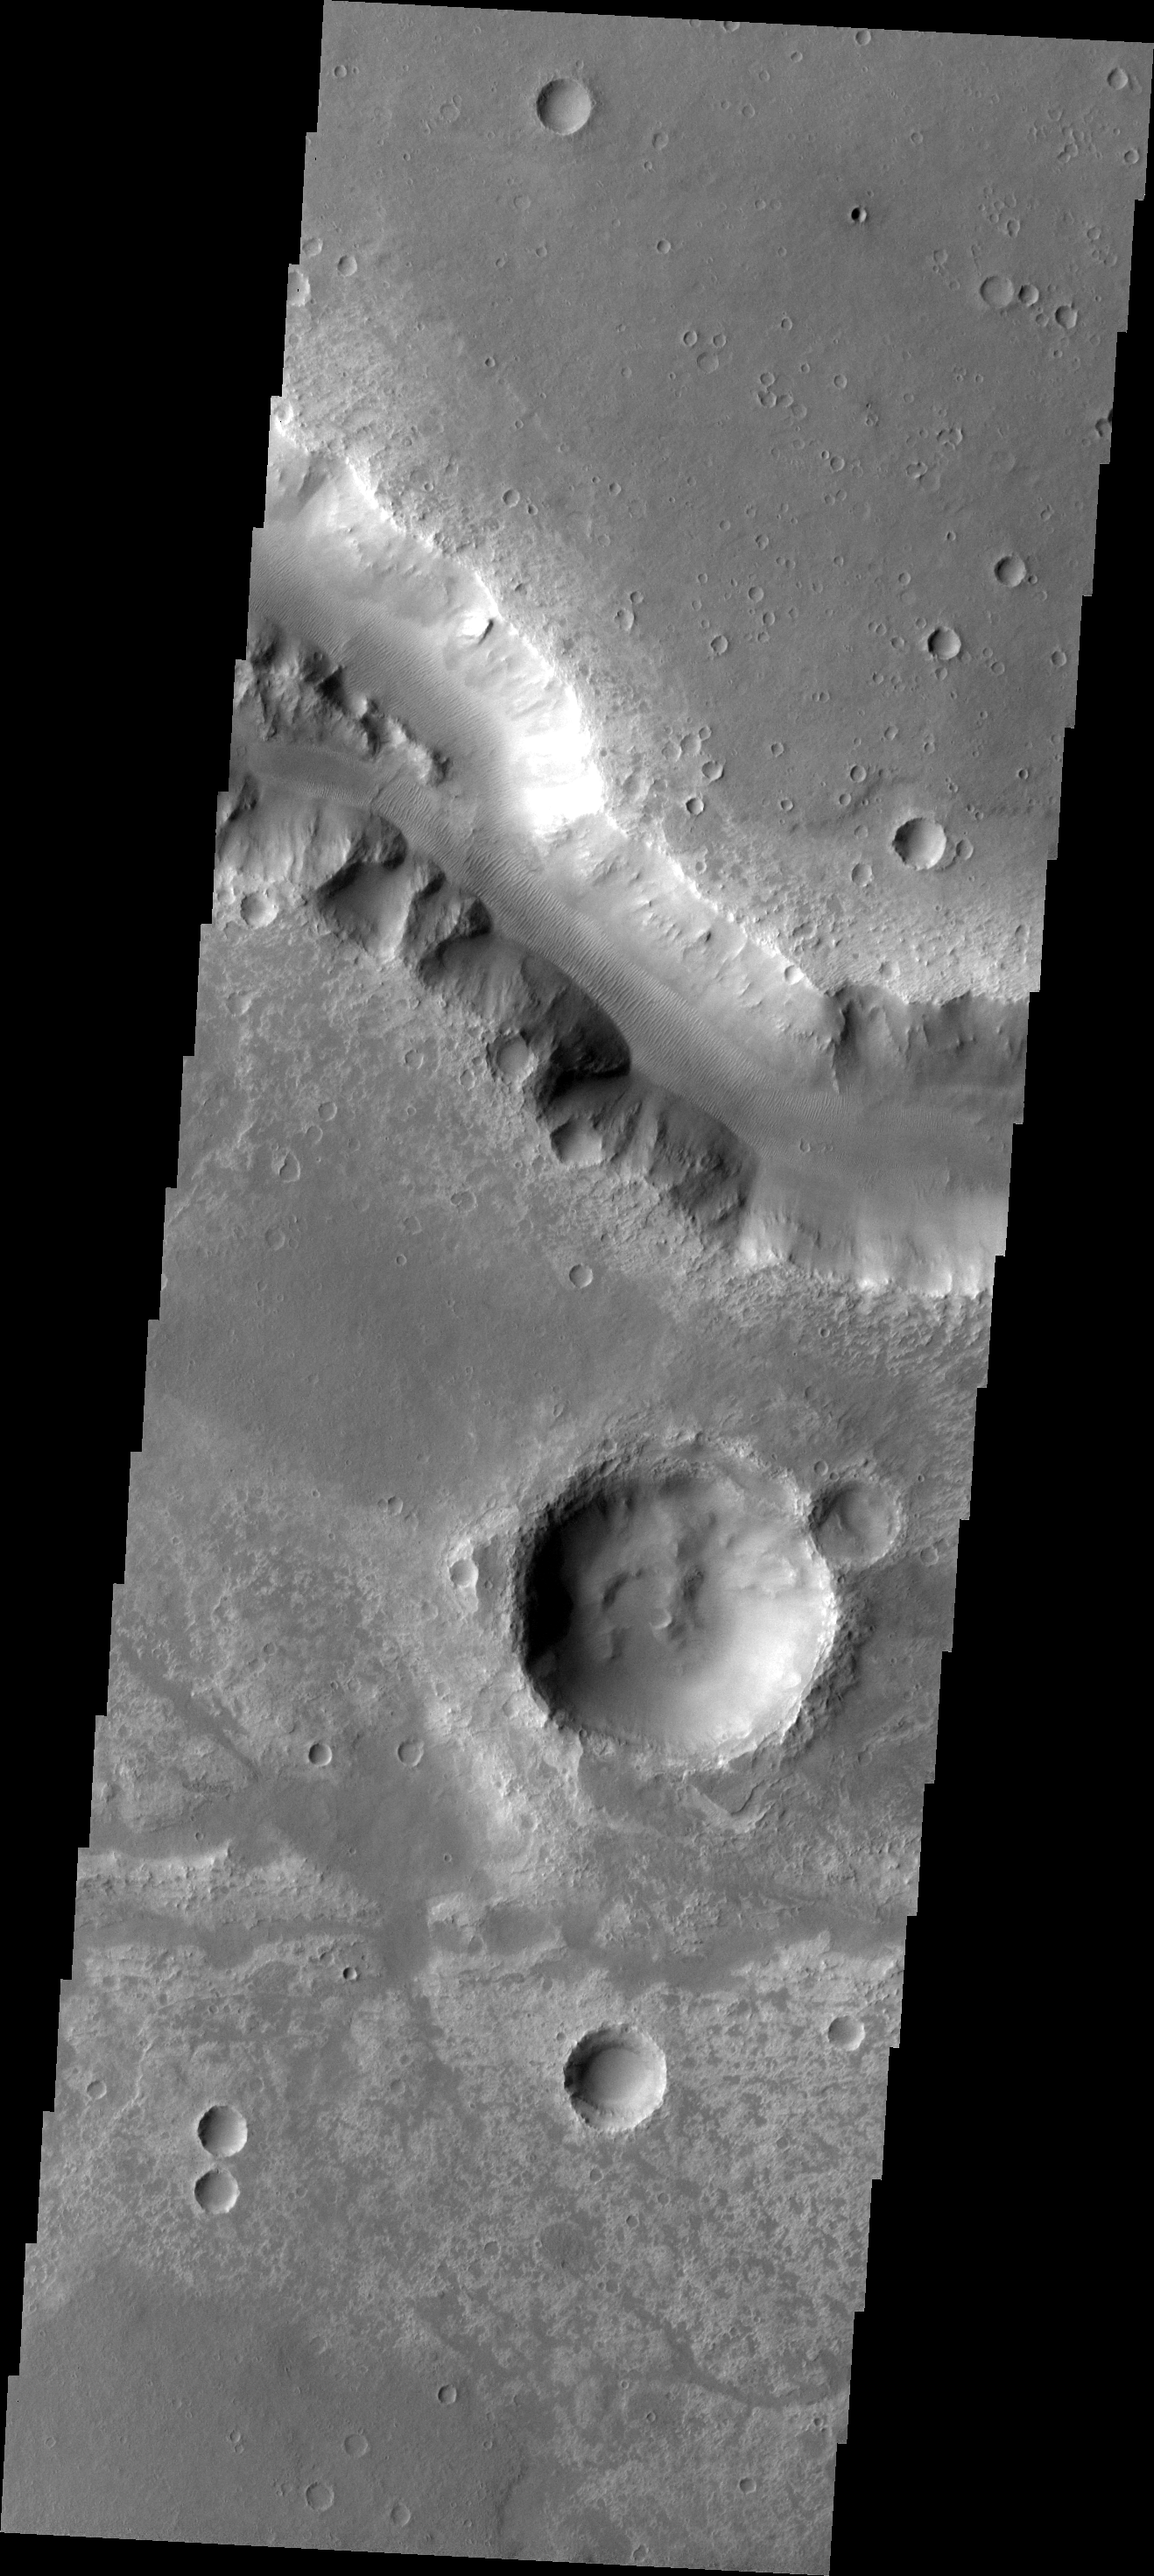

Her Desher Vallis

The major Martian dust storm of 2007 filled the sky with dust and produced conditions that prevented the THEMIS VIS camera from being able to image the surface. With no new images being acquired, we’ve dug into the archive to highlight some interesting areas on Mars. The this week’s topic is medium sized channels. Her Desher Vallis is the final medium-sized channel this week.

Image information: VIS instrument. Latitude -25.5N, Longitude 312.4E. 17 meter/pixel resolution.

Please see the THEMIS Data Citation Note for details on crediting THEMIS images.

Note: this THEMIS visual image has not been radiometrically nor geometrically calibrated for this preliminary release. An empirical correction has been performed to remove instrumental effects. A linear shift has been applied in the cross-track and down-track direction to approximate spacecraft and planetary motion. Fully calibrated and geometrically projected images will be released through the Planetary Data System in accordance with Project policies at a later time.

NASA’s Jet Propulsion Laboratory manages the 2001 Mars Odyssey mission for NASA’s Office of Space Science, Washington, D.C. The Thermal Emission Imaging System (THEMIS) was developed by Arizona State University, Tempe, in collaboration with Raytheon Santa Barbara Remote Sensing. The THEMIS investigation is led by Dr. Philip Christensen at Arizona State University. Lockheed Martin Astronautics, Denver, is the prime contractor for the Odyssey project, and developed and built the orbiter. Mission operations are conducted jointly from Lockheed Martin and from JPL, a division of the California Institute of Technology in Pasadena.

Credit: NASA/JPL/ASU